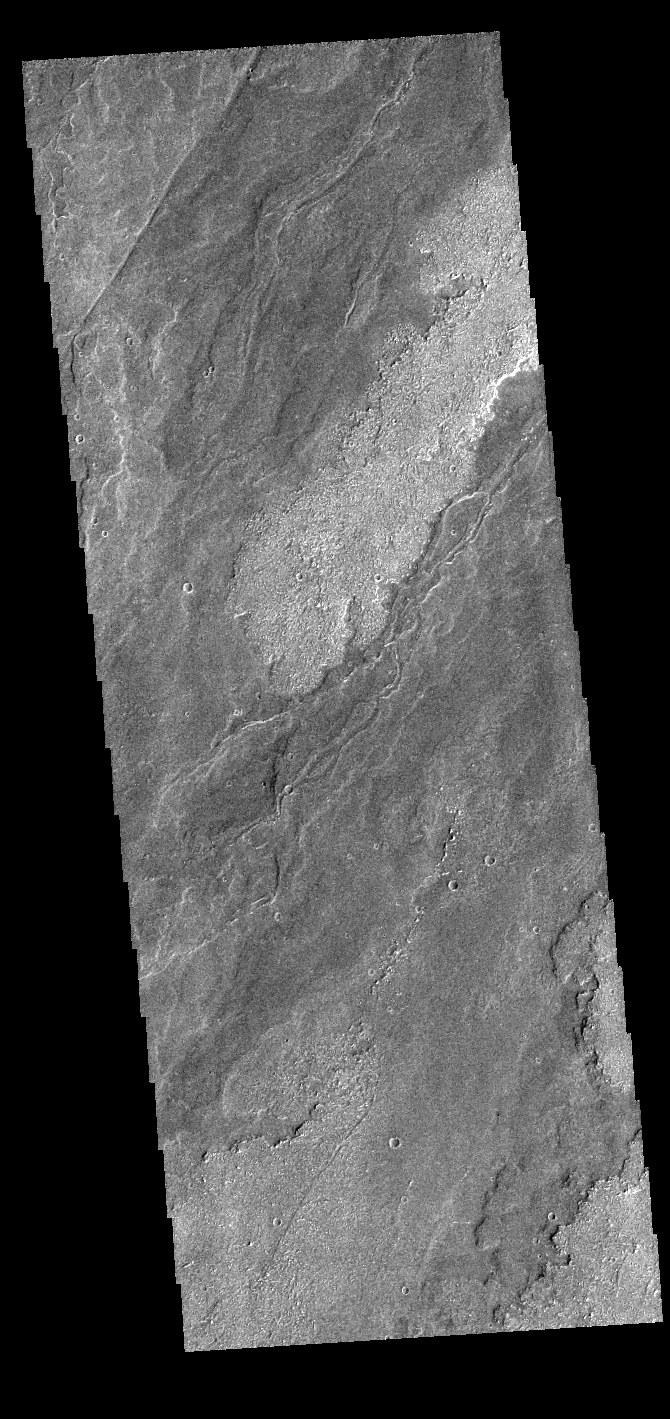

Daedalia Planum

Today’s VIS image shows a small portion of the immense lava flows that originated from Arsia Mons. Arsia Mons is the southernmost of the three large aligned volcanoes in the Tharsis region. Arsia Mons’ last eruption was 10s of million years ago. The different surface textures are created by differences in the lava viscosity and cooling rates. The lobate margins of each flow can be traced back to the start of each flow — or to the point where they are covered by younger flows. Flows in Daedalia Planum can be as long as 180 km (111 miles). For comparison the longest Hawaiian lava flow is only 51 km (˜31 miles) long. The total area of Daedalia Planum is 2.9 million square km – more than four times the size of Texas.

Credit: NASA/JPL-Caltech/ASU